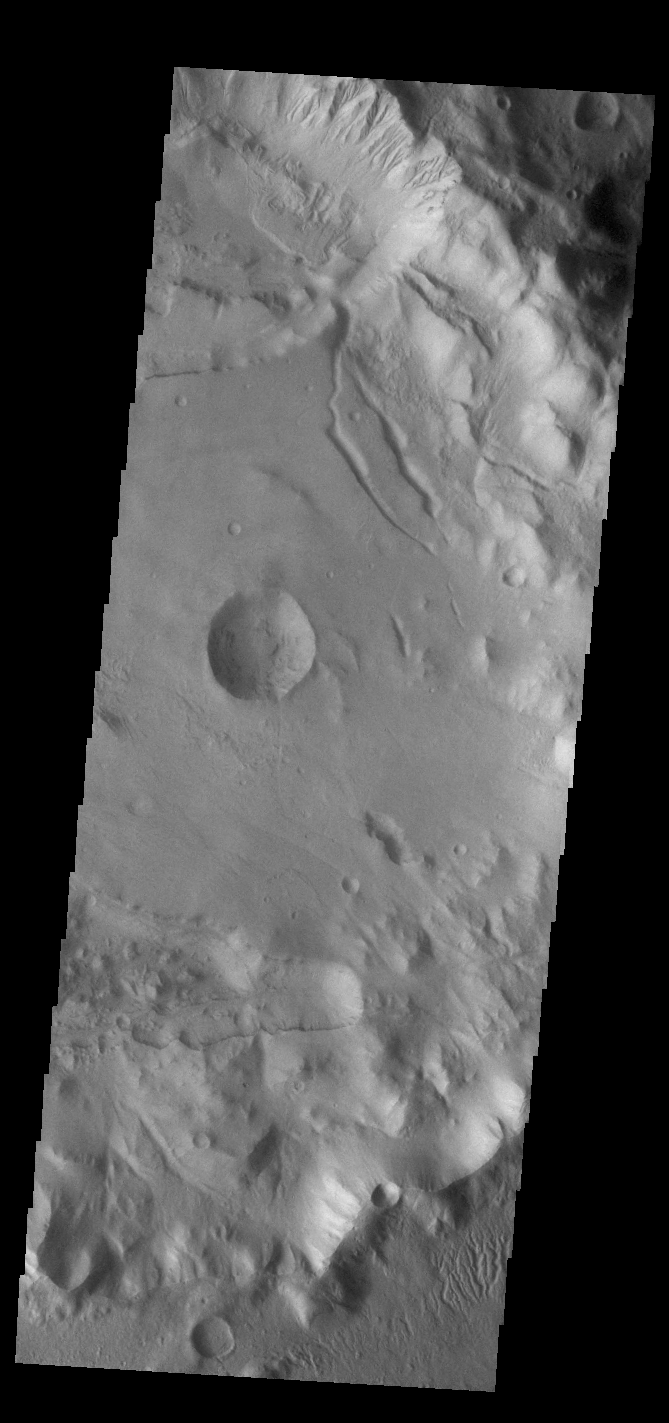

Crater Gullies

This VIS image shows part of the rim of an unnamed crater in Terra Sirenum. A group of channels dissect the rim in the center of the image. These channels are called gullies due to being on a steep slope rather than a flat river plain. In some images it is possible to see a boundary layer between the upper incised gully and a lower deposition region. The boundary marks a change in slope, the steep upper portion supports fast moving fluid that carves into the rim eroding materials. The change to a flatter slope causes the fluid to slow down and as it slows the materials carried by the fluid are deposited.

Credit: NASA/JPL-Caltech/ASU